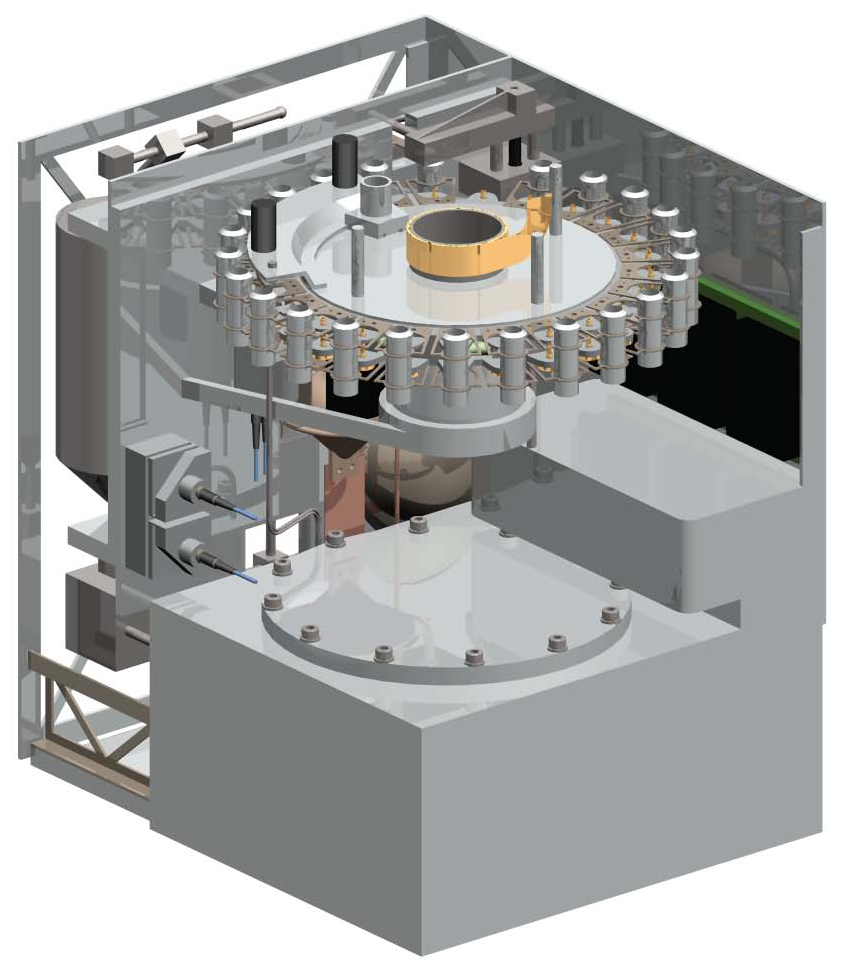

Urey: Mars Organic and Oxidant Detector

Annotated Version

Some key components of a NASA-funded instrument being developed for the payload of the European Space Agency’s ExoMars mission stand out in this illustration of the instrument.

The instrument is the Urey: Mars Organic and Oxidant Detector. It can check for the faintest traces of life’s molecular building blocks. If those are present, it can assess whether they were produced by anything alive. It can also evaluate harsh environmental conditions that could be erasing those molecular clues.

ExoMars is planned as a rover to be launched in 2013 and search on Mars for signs of life.

Samples of Martian soil collected by a drill on the rover will be delivered to the Urey instrument. The instrument component called the sub-critical water extractor adds water and heats the sample, getting different types of organic compounds to dissolve into the water at different temperatures. The Mars organic detector uses a fluorescent reagent and laser to detect organic chemicals. The micro-capillary electrophoresis component separates different types of organic chemicals from each others for identifying which ones are present in the sample. The Mars oxidant instrument, part of which is on a separately mounted deck unit not pictured, assesses how readily organic material would be broken down by the radiation, atmosphere and soil chemistry of the site.

Credit: NASA/JPL/UCSD